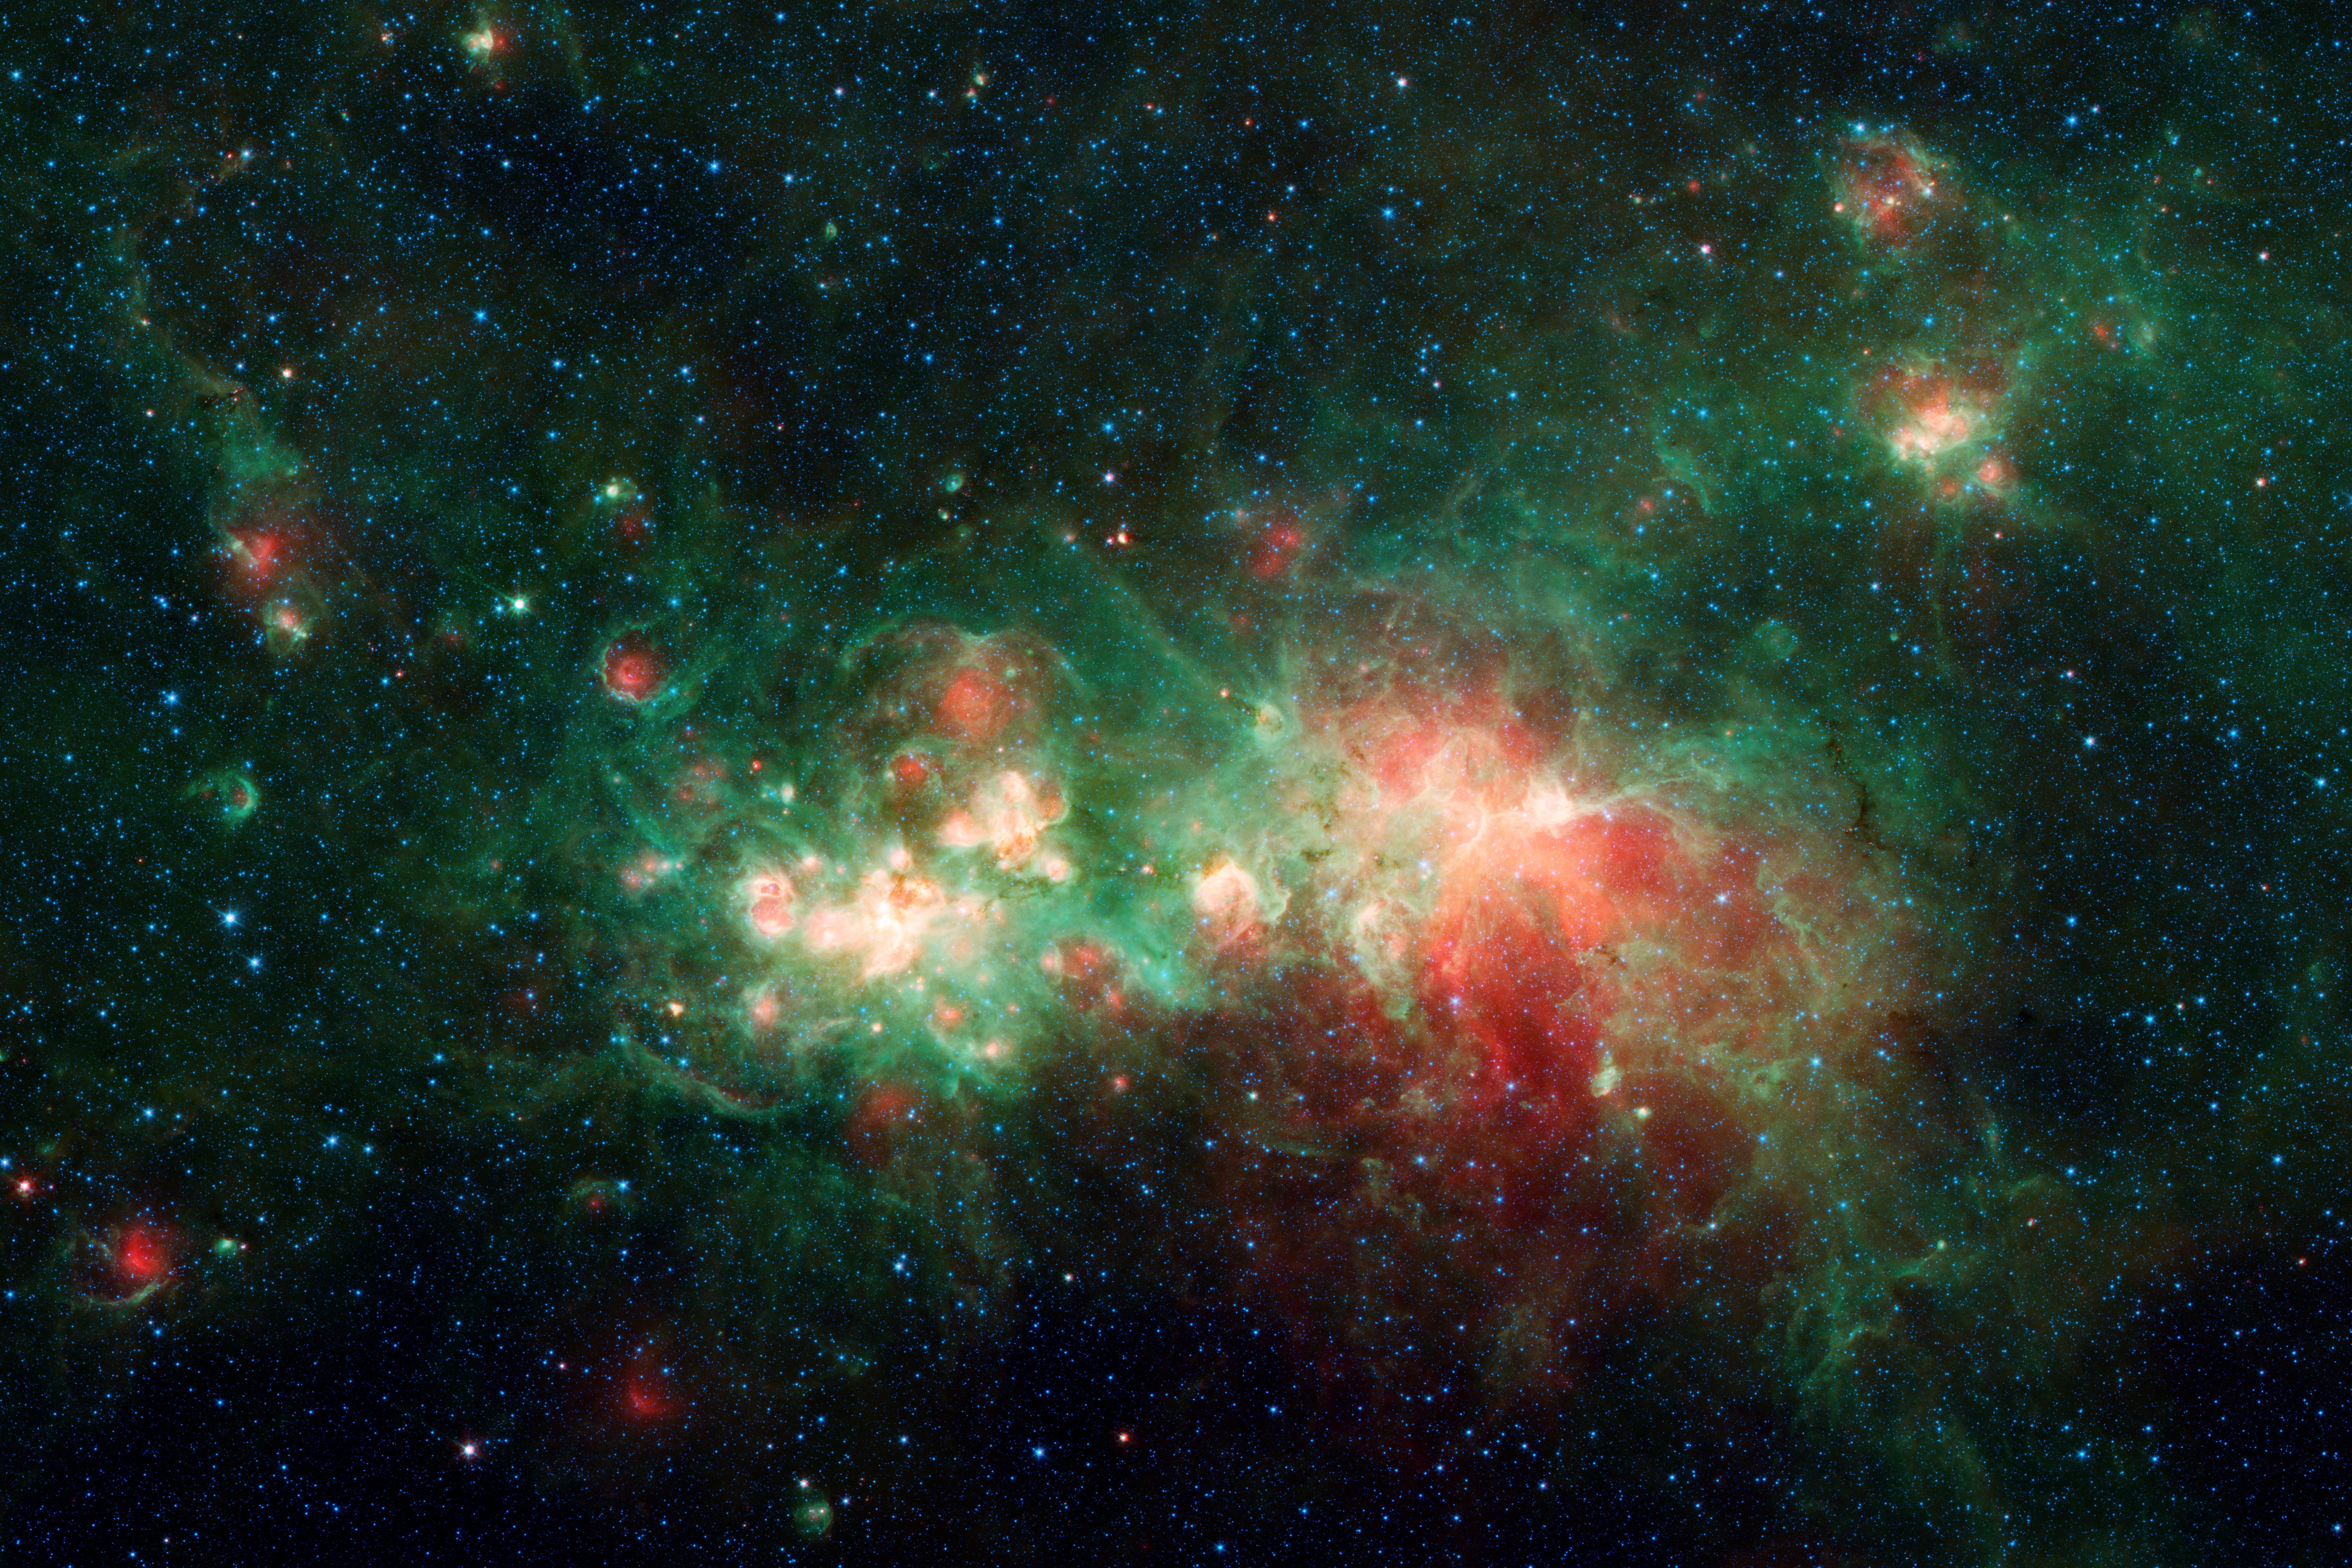

W51

The nebula known as W51 is one of the most active star-forming regions in the Milky Way galaxy. First identified in 1958 by radio telescopes, it makes a rich cosmic tapestry in this image from NASA's recently retired Spitzer Space Telescope.

Located about 17,000 light-years from Earth, in the direction of the constellation Aquila in the night sky, W51 is about 350 light-years - or about 2 quadrillion miles - across. It is almost invisible to telescopes that collect visible light (the kind human eyes detect), because that light is blocked by interstellar dust clouds that lie between W51 and Earth. But longer wavelengths of light, including radio and infrared, can pass unencumbered through the dust. When viewed in infrared by Spitzer, W51 is a spectacular sight: Its total infrared emission is the equivalent of 20 million Suns.

Credit: NASA/JPL-Caltech/GLIMPSE & MIPSGAL Teams